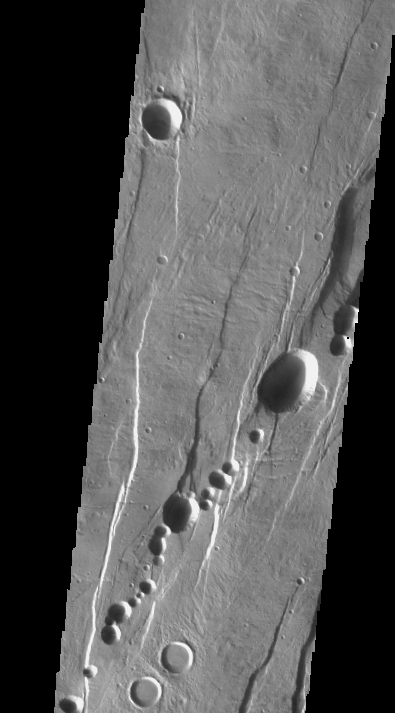

Alba Patera Collapse Pits

We will be looking at collapse pits for the next two weeks. Collapse pits on Mars are formed in several ways. In volcanic areas, channelized lava flows can form roofs which insulate the flowing lava. These features are termed lava tubes on Earth and are common features in basaltic flows. After the lava has drained, parts of the roof of the tube will collapse under its own weight. These collapse pits will only be as deep as the bottom of the original lava tube. Another type of collapse feature associated with volcanic areas arises when very large eruptions completely evacuate the magma chamber beneath the volcano. The weight of the volcano will cause the entire edifice to subside into the void space below it. Structural features including fractures and graben will form during the subsidence. Many times collapse pits will form within the graben. In addition to volcanic collapse pits, Mars has many collapse pits formed when volatiles (such as subsurface ice) are released from the surface layers. As the volatiles leave, the weight of the surrounding rock causes collapse pits to form.

These collapse pits are found within graben surrounding Alba Patera. Alba Patera is an old volcano that has subsided after its magma chamber was evacuated.

Image information: VIS instrument. Latitude 43.1, Longitude 259.4 East (100.6 West). 19 meter/pixel resolution.

Note: this THEMIS visual image has not been radiometrically nor geometrically calibrated for this preliminary release. An empirical correction has been performed to remove instrumental effects. A linear shift has been applied in the cross-track and down-track direction to approximate spacecraft and planetary motion. Fully calibrated and geometrically projected images will be released through the Planetary Data System in accordance with Project policies at a later time.

NASA’s Jet Propulsion Laboratory manages the 2001 Mars Odyssey mission for NASA’s Office of Space Science, Washington, D.C. The Thermal Emission Imaging System (THEMIS) was developed by Arizona State University, Tempe, in collaboration with Raytheon Santa Barbara Remote Sensing. The THEMIS investigation is led by Dr. Philip Christensen at Arizona State University. Lockheed Martin Astronautics, Denver, is the prime contractor for the Odyssey project, and developed and built the orbiter. Mission operations are conducted jointly from Lockheed Martin and from JPL, a division of the California Institute of Technology in Pasadena.

Credit: NASA/JPL/Arizona State University